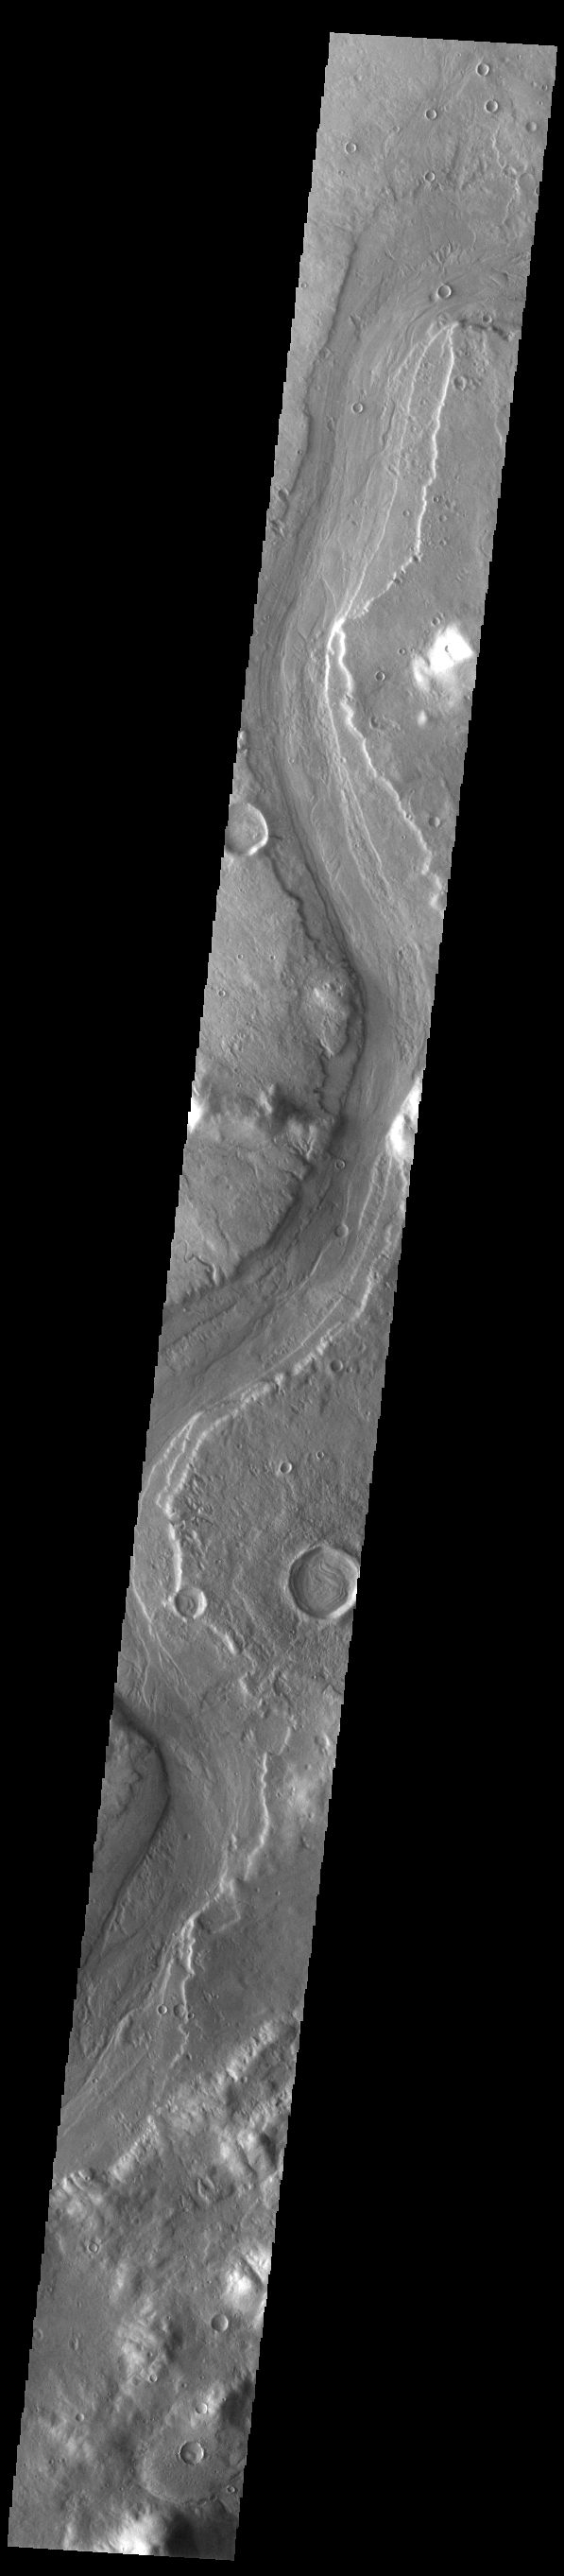

Reull Vallis

This VIS image shows a long section of Reull Vallis. Reull Vallis starts in Promethei Terra and empties into Hellas Plainitia. On the floor of this channel are ridged and grooved materials that seem to deflect around obstacles. These features are proposed to be ice-rich materials similar to glaciers on Earth. Reull Vallis is 1051km (653 miles) long.

Credit: NASA/JPL-Caltech/ASU